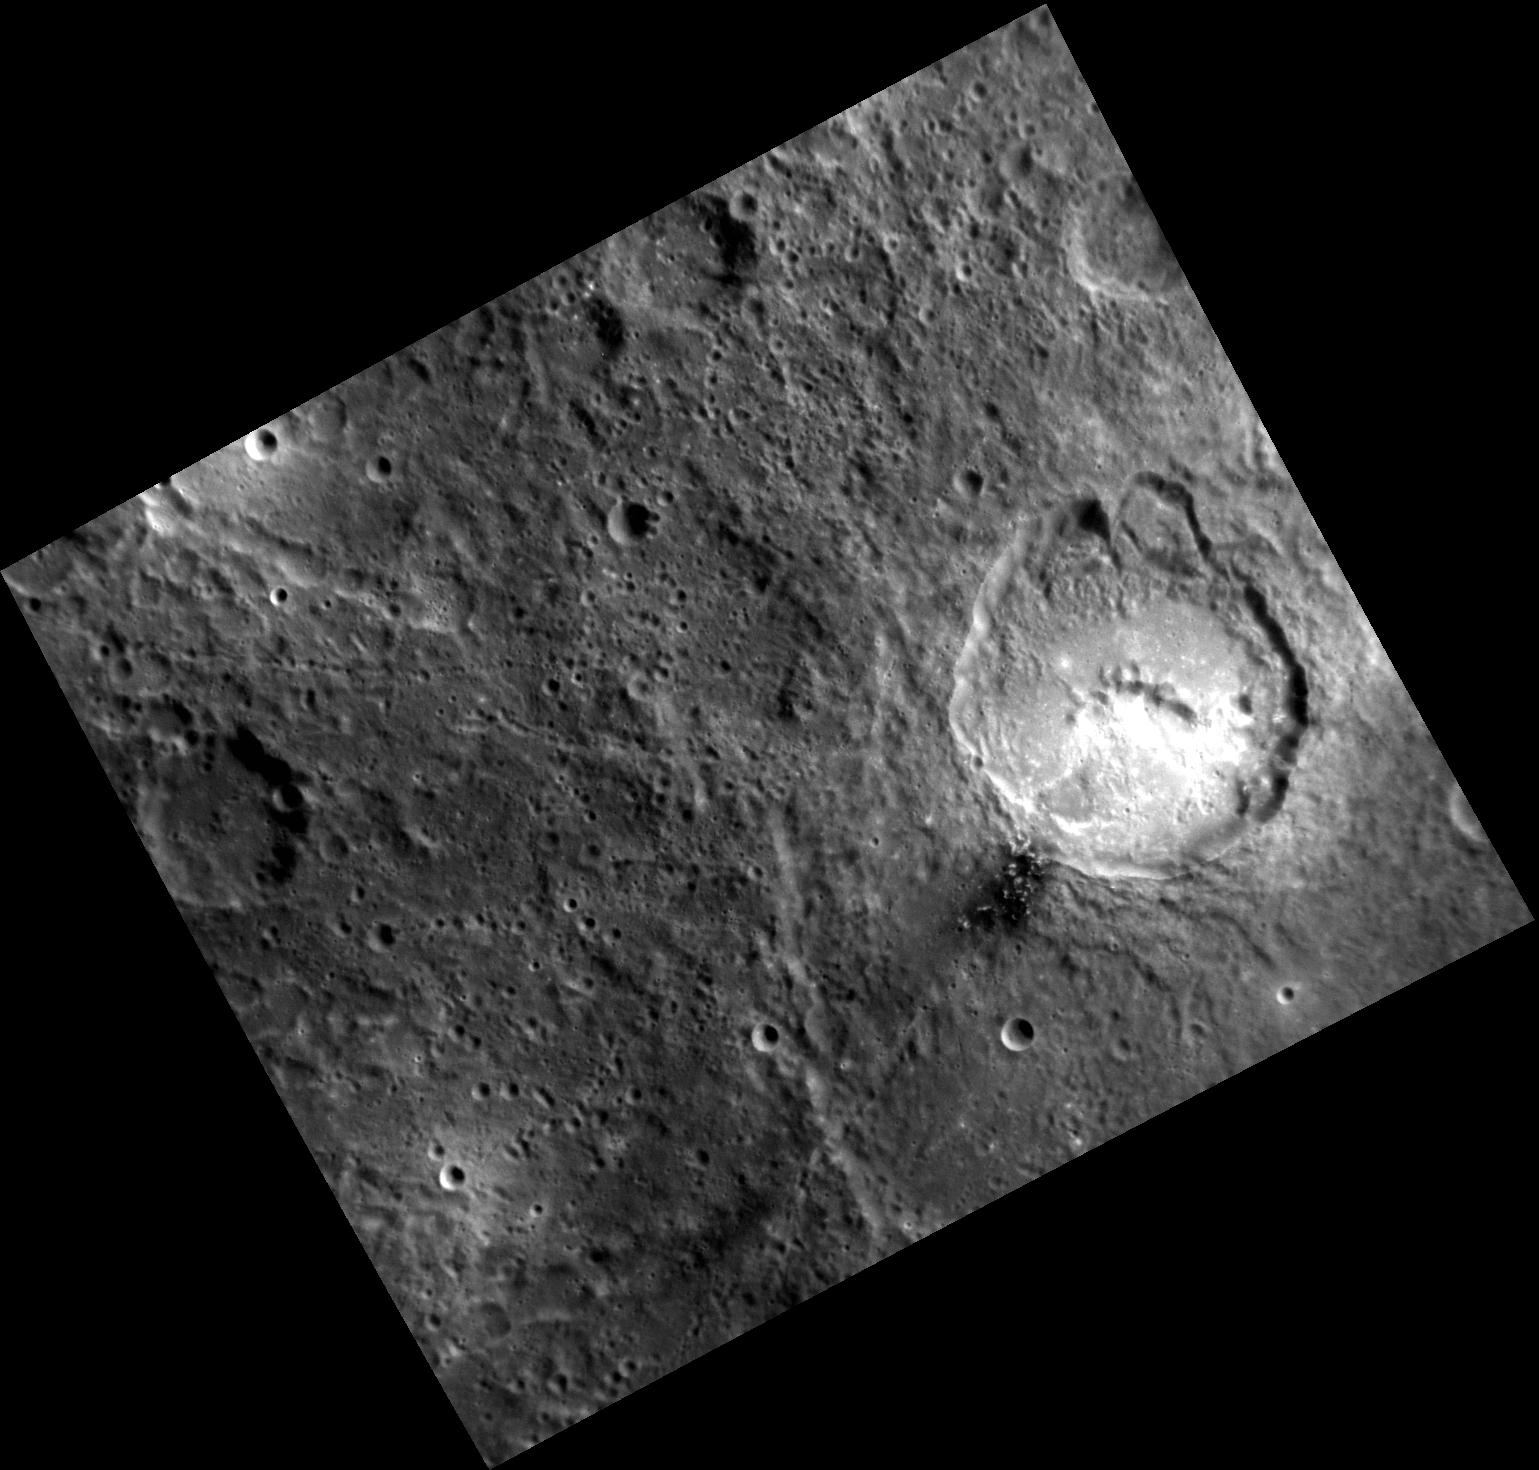

And the Walls Came Tumbling Down

This image brings us back to the vicinity of Matisse, the subject of several recent Gallery images. The unnamed impact crater with the bright pyroclastic deposit on its southern floor also has two arcuate scallops on its northern wall. These were the sites of massive landslides that took place when the oversteepened crater wall collapsed. The ultimate cause of the collapse is the topography of the area where the crater formed: the northern part of the crater formed on the wall of Matisse.

This image was acquired as part of MDIS’s high-resolution albedo base map. The best images for discerning variations in albedo, or brightness, on the surface are acquired when the Sun is overhead, so these images typically are taken at low incidence angles. The albedo base map covers Mercury’s surface at an average resolution of 200 meters/pixel.

Date acquired: April 05, 2012
Image Mission Elapsed Time (MET): 242124773
Image ID: 1609270
Instrument: Narrow Angle Camera (NAC) of the Mercury Dual Imaging System (MDIS)
Center Latitude: -22.85°
Center Longitude: 267.3° E
Resolution: 196 meters/pixel
Scale: The crater with the bright floor is about 70 km (44 mi.) in diameter
Incidence Angle: 40.8°
Emission Angle: 30.0°
Phase Angle: 70.8°

The MESSENGER spacecraft is the first ever to orbit the planet Mercury, and the spacecraft’s seven scientific instruments and radio science investigation are unraveling the history and evolution of the Solar System’s innermost planet. MESSENGER acquired over 150,000 images and extensive other data sets. MESSENGER is capable of continuing orbital operations until early 2015.

For information regarding the use of images, see the MESSENGER image use policy.

Credit: NASA/Johns Hopkins University Applied Physics Laboratory/Carnegie Institution of Washington